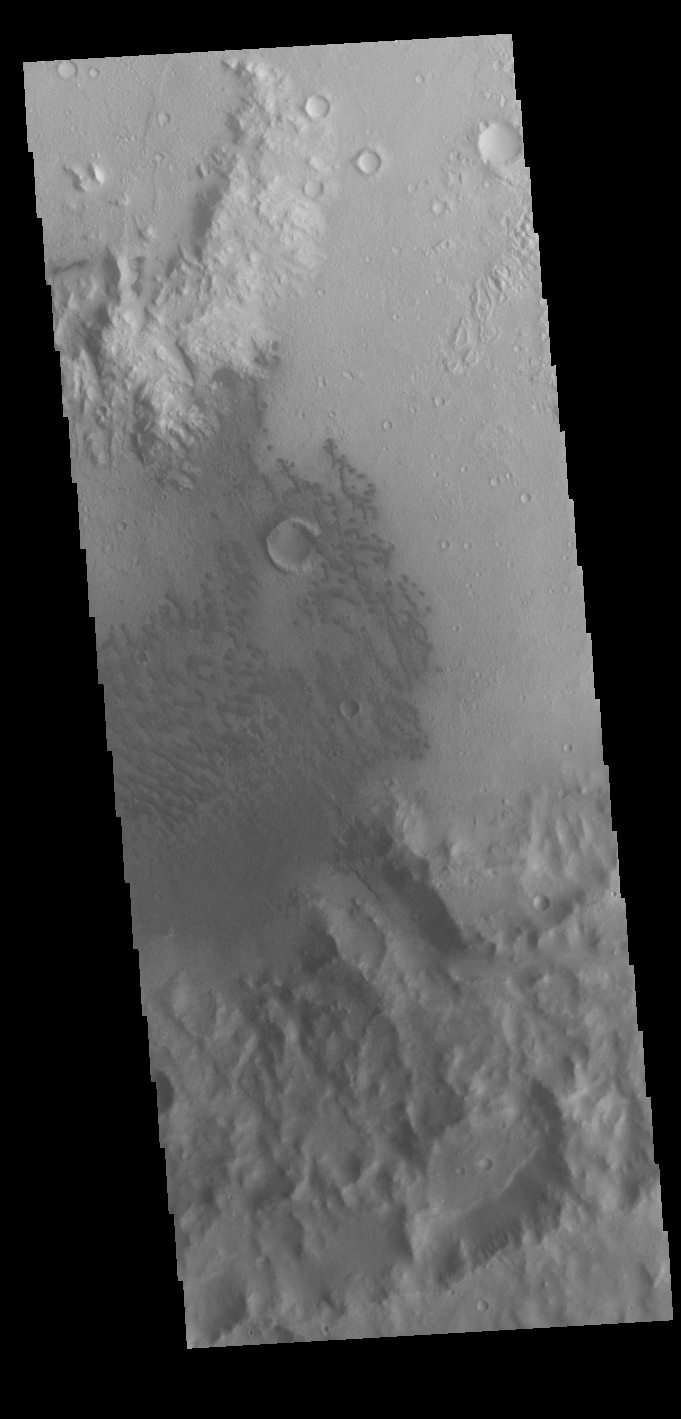

Terra Cimmeria Crater

Today’s VIS image shows a field of sand dunes on the floor of an unnamed crater in Terra Cimmeria.

Credit: NASA/JPL-Caltech/ASU